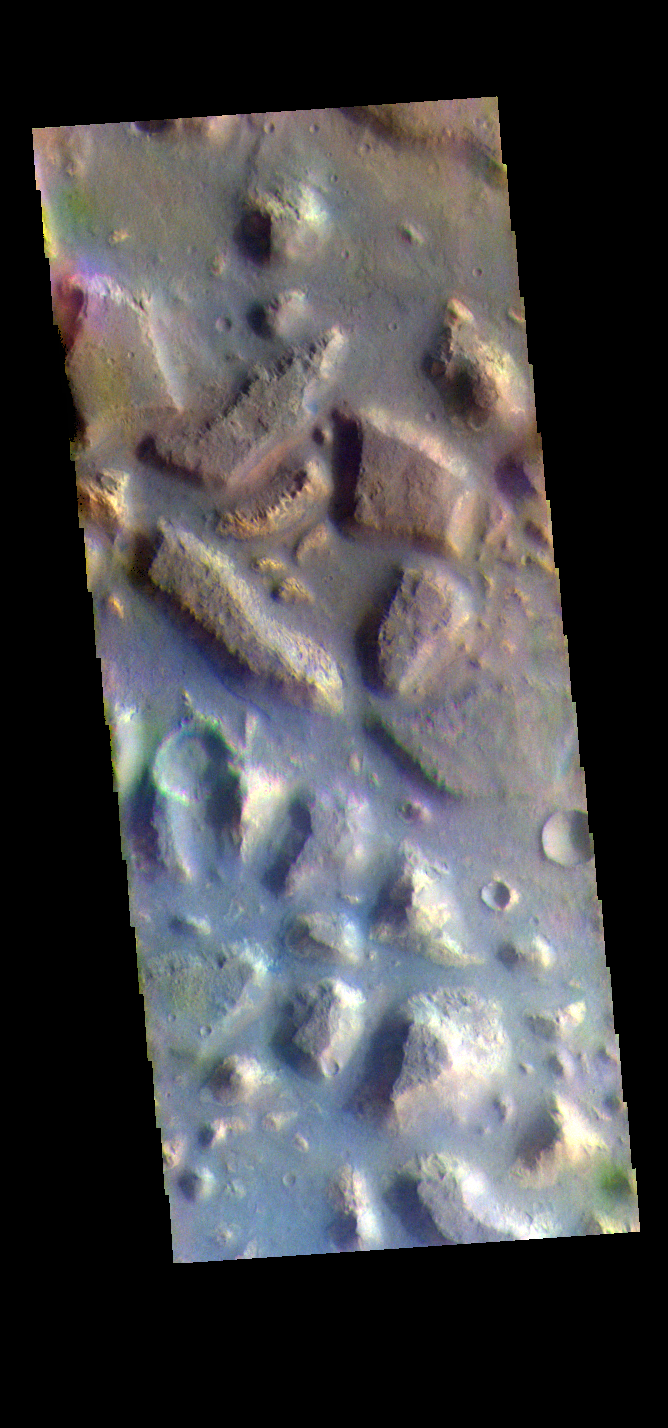

Ariadnes Colles – False Color

The THEMIS VIS camera contains 5 filters. The data from different filters can be combined in multiple ways to create a false color image. These false color images may reveal subtle variations of the surface not easily identified in a single band image. Today’s false color image shows part of Ariadnes Colles. The term colles means hills or knobs. In this false color combination the hills stand out against the darker surrounding plains. This difference is due to the amount of dust covering the hills versus the plains.

Credit: NASA/JPL-Caltech/ASU